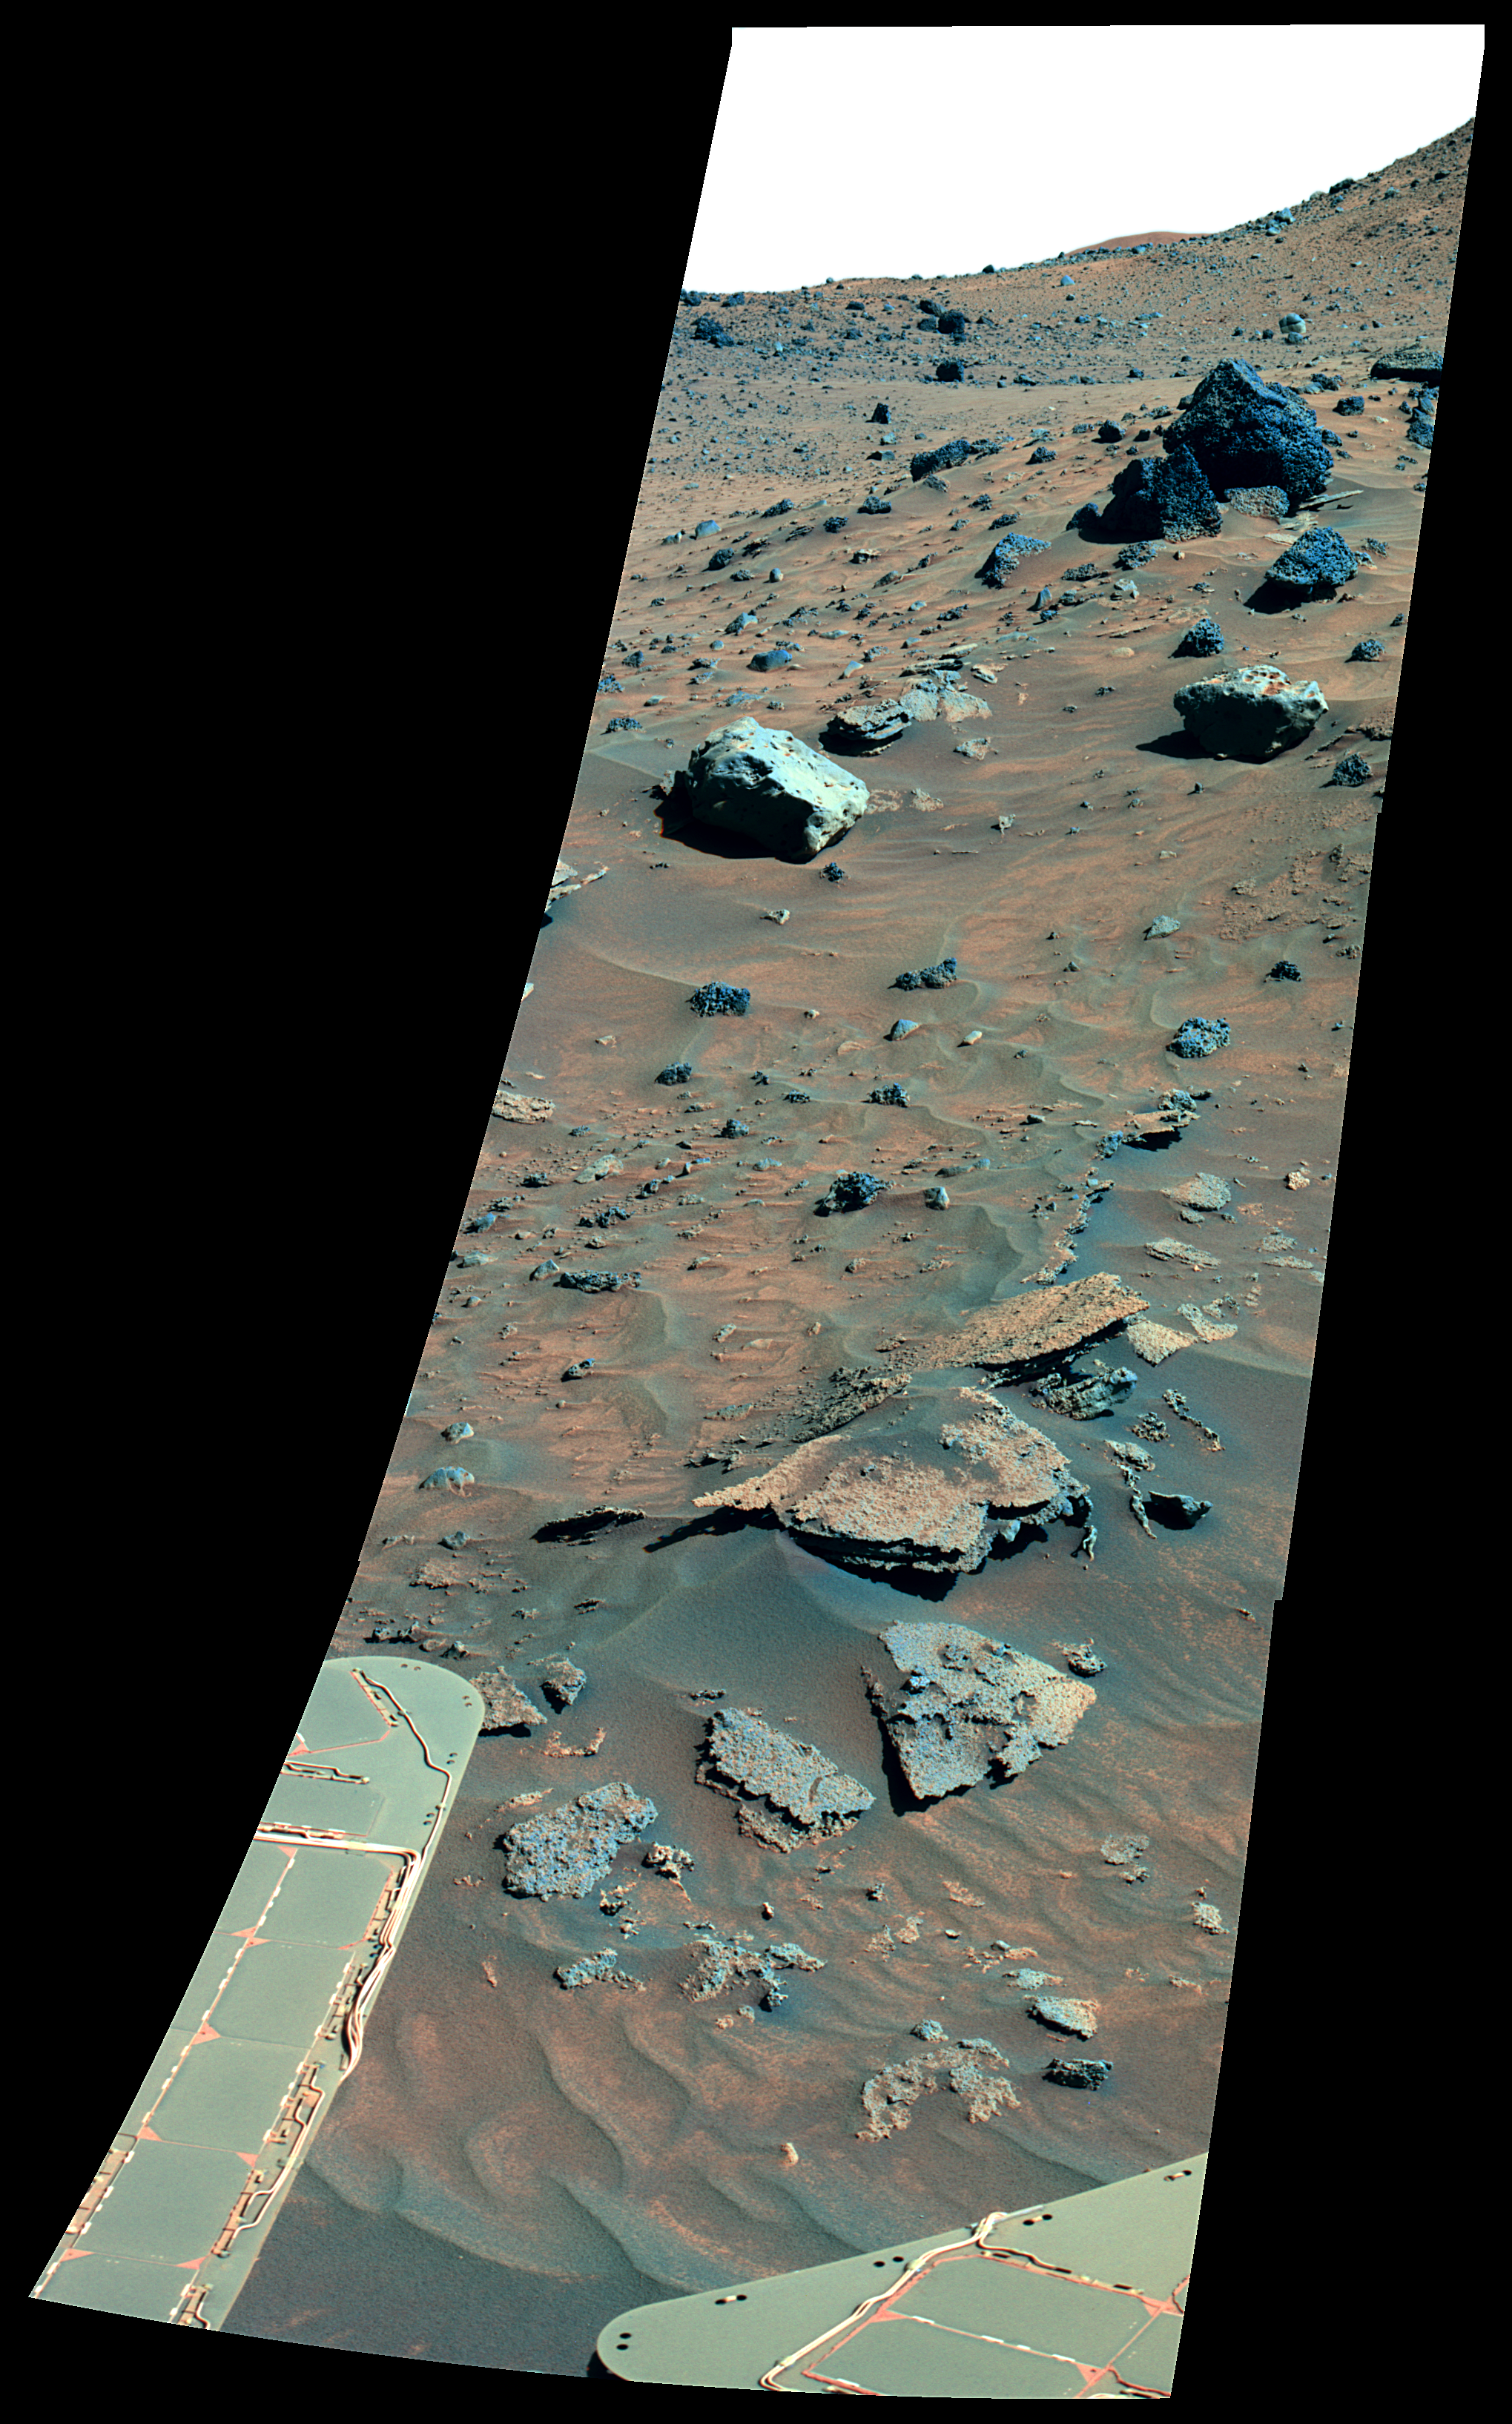

Possible Meteorites in the Martian Hills (False Color)

From its winter outpost at “Low Ridge” inside Gusev Crater, NASA’s Mars Exploration Rover Spirit took this spectacular, color mosaic of hilly, sandy terrain and two potential iron meteorites. The two light-colored, smooth rocks about two-thirds of the way up from the bottom of the frame have been labeled “Zhong Shan” and “Allan Hills.”

The two rocks’ informal names are in keeping with the rover science team’s campaign to nickname rocks and soils in the area after locations in Antarctica. Zhong Shang is an Antarctic base that the People’s Republic of China opened on Feb. 26, 1989, at the Larsemann Hills in Prydz Bay in East Antarctica. Allan Hills is a location where researchers have found many Martian meteorites, including the controversial ALH84001, which achieved fame in 1996 when NASA scientists suggested that it might contain evidence for fossilized extraterrestrial life. Zhong Shan was the given name of Dr. Sun Yat-sen (1866-1925), known as the “Father of Modern China.” Born to a peasant family in Guangdong, Sun moved to live with his brother in Honolulu at age 13 and later became a medical doctor. He led a series of uprisings against the Qing dynasty that began in 1894 and eventually succeeded in 1911. Sun served as the first provisional president when the Republic of China was founded in 1912.

The Zhong Shan and Allan Hills rocks, at the left and right, respectively, have unusual morphologies and miniature thermal emission spectrometer signatures that resemble those of a rock known as “Heat Shield” at the Meridiani site explored by Spirit’s twin, Opportunity. Opportunity’s analyses revealed Heat Shield to be an iron meteorite.

Spirit acquired this false-color image on the rover’s 872nd Martian day, or sol (June 16, 2006), using exposures taken through three of the panoramic camera’s filters, centered on wavelengths of 750 nanometers, 530 nanometers, and 430 nanometers. The image is presented in false color to emphasize differences among materials in the rocks and soil.

Credit: NASA/JPL-Caltech/Cornell